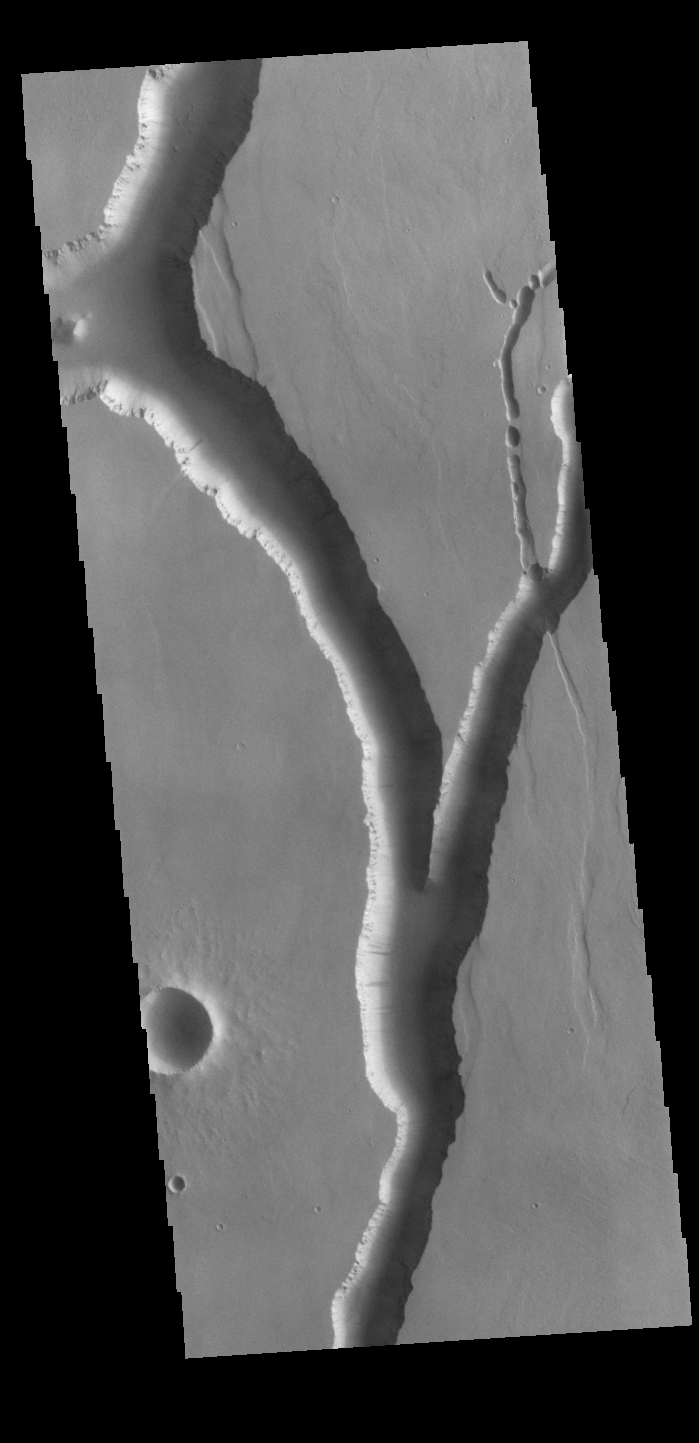

Olympica Fossae

Olympica Fossae is a complex channel located on the volcanic plains between Alba Mons and Olympus Mons. The sinuosity of the large channel in the middle of the image indicates that this is a channel created by liquid flow. In this case the location and other surface features point to lava rather than water as the liquid. Subtle dark slope streaks are visible both in the channel walls and in the small crater at the bottom of the image. These features are thought to form by downslope movement of material which either reveals the darker rock beneath the dust coating, or creates the darker surface by flow of a volatile just beneath the dust coating.

Credit: NASA/JPL-Caltech/ASU